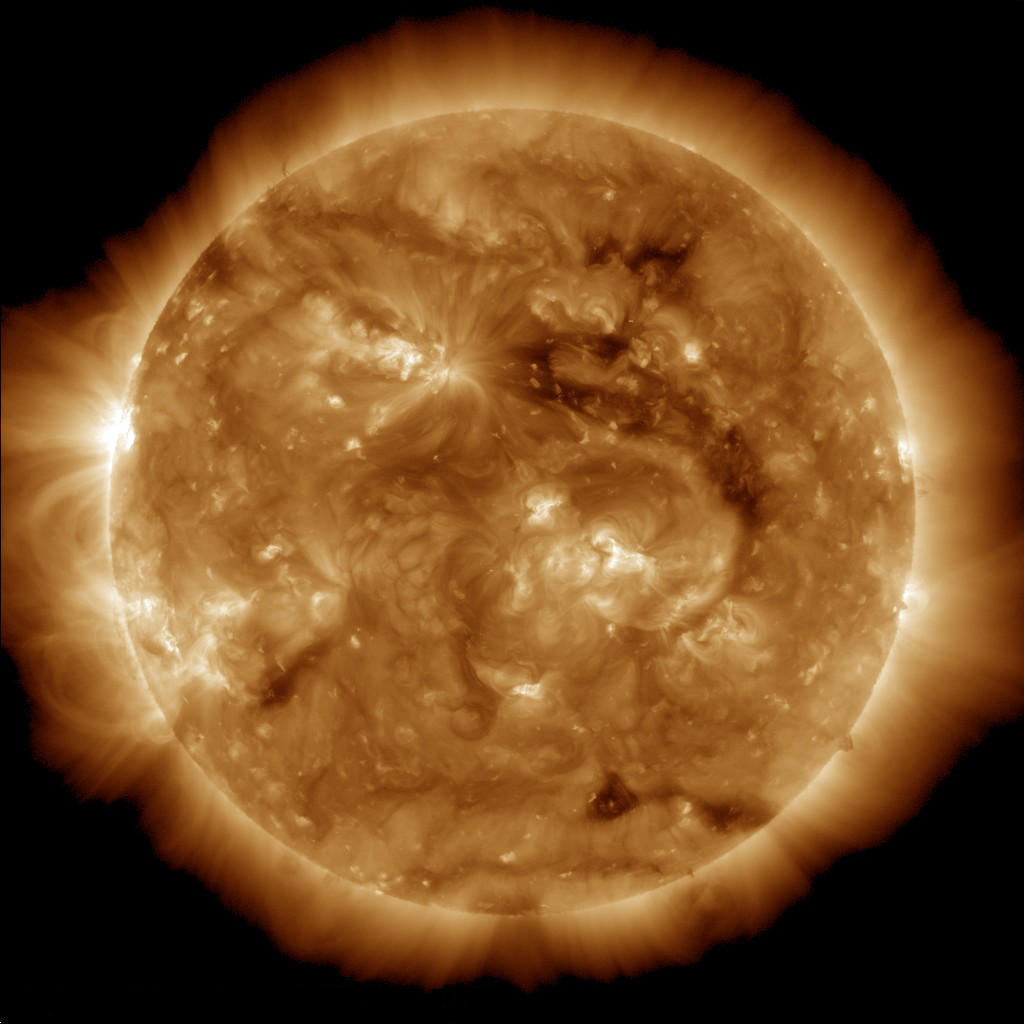

Pulses from the Sun

The dark region seen on the face of the sun at the end of March 2013 is a coronal hole (just above and to the right of the middle of the picture), which is a source of fast solar wind leaving the sun. As it traveled through the solar system, this high-speed stream of plasma pushed up against slower solar wind ahead of it, and eventually formed a high-pressure region. This high-pressure region crashed into Saturn’s magnetic bubble several weeks later in May 2013, causing bright auroral displays.

This image was obtained by the atmospheric imaging assembly on NASA’s Solar Dynamic Observatory on March 28, 2013.

Credit: NASA/SDO/AIA